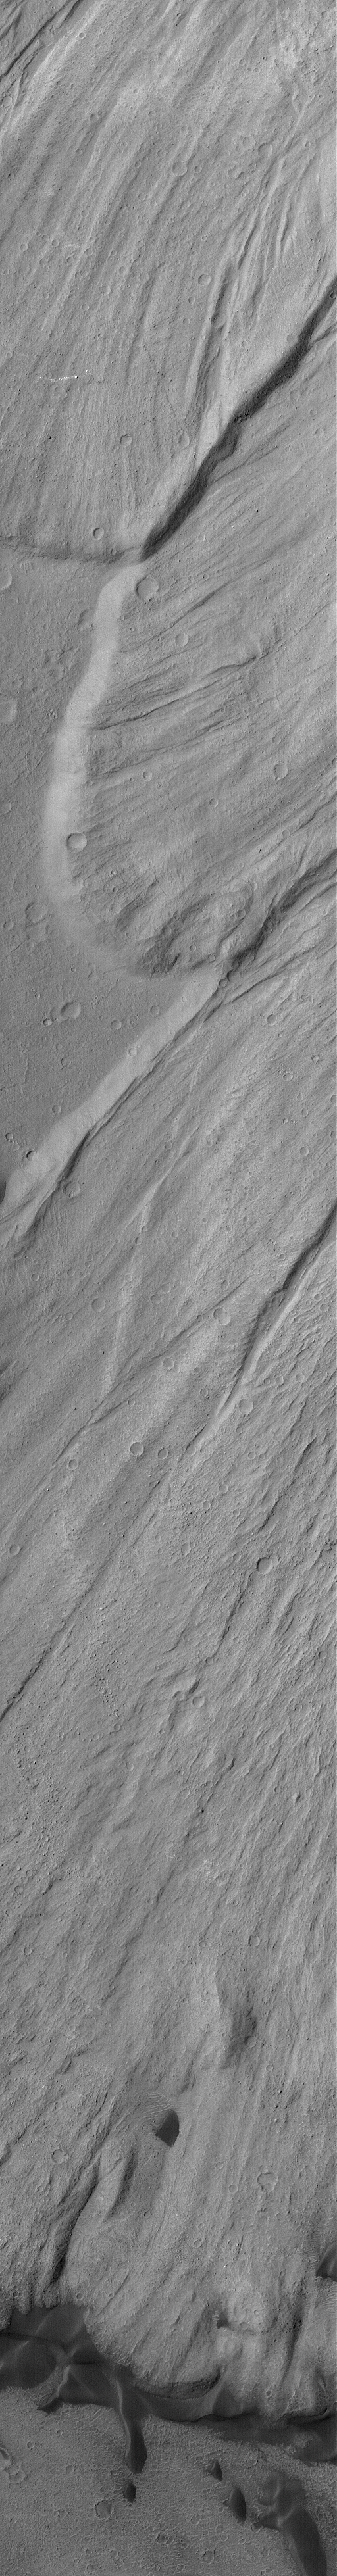

Ganges Landslides

This Mars Global Surveyor (MGS) Orbiter Camera (MOC) image shows a high resolution view of portions of the lobes of several landslide deposits in Ganges Chasma. Dark material near the bottom (south) end of the image is windblown sand.

Location near: 8.2°S, 44.3°W
Image width: ~3.0 km (~1.9 mi)
Illumination from: upper left
Season: Southern Winter

Credit: NASA/JPL/Malin Space Science Systems